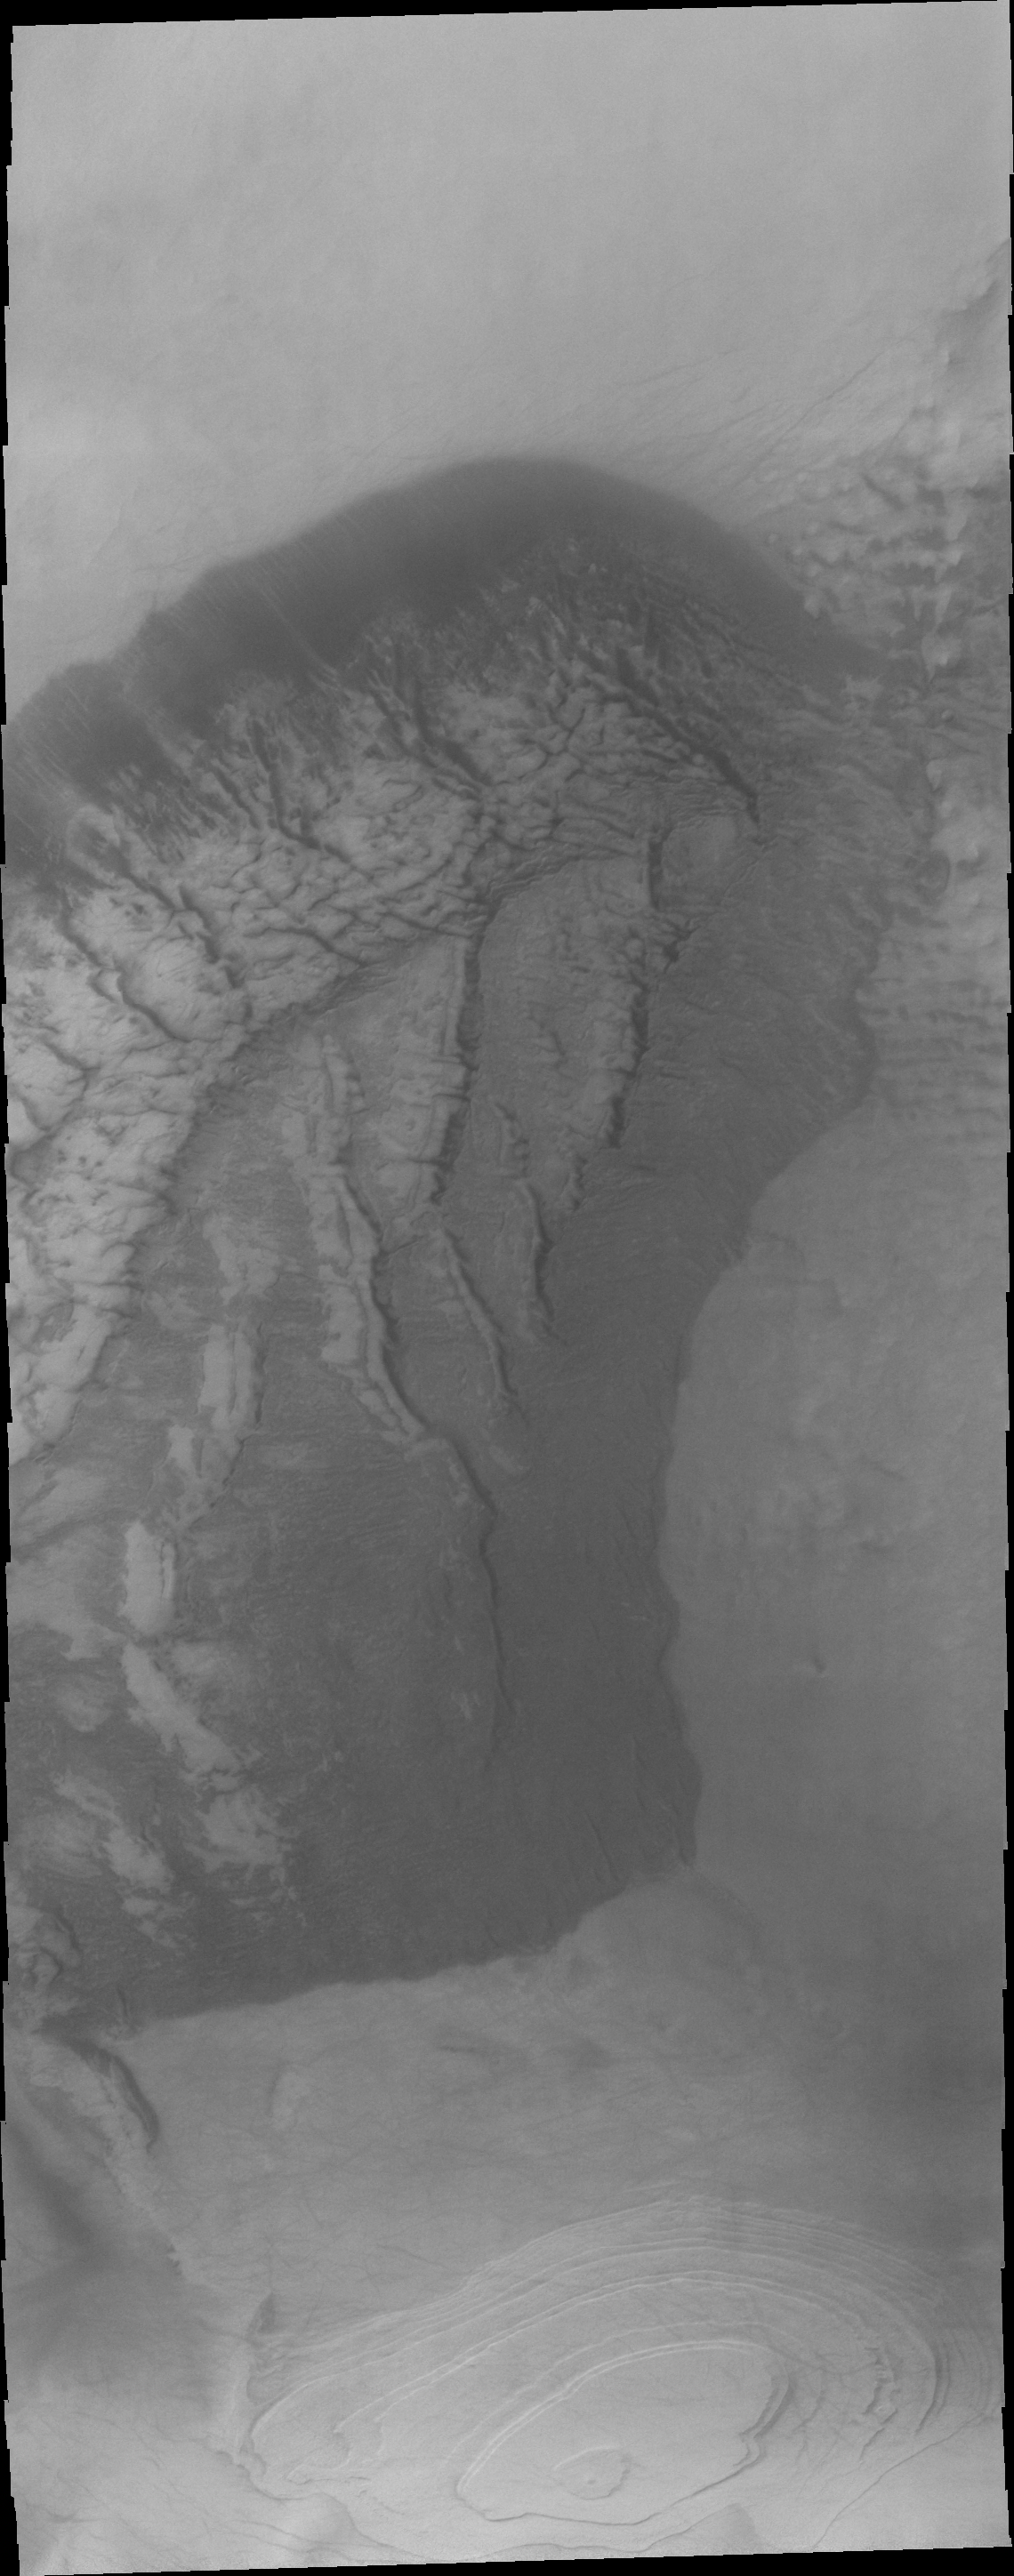

Jeans Crater

This VIS image of Jeans Crater shows a sand sheet with dune forms and a layered region to the south of the sand sheet.

Image information: VIS instrument. Latitude -69.6N, Longitude 153.5E. 20 meter/pixel resolution.

Please see the THEMIS Data Citation Note for details on crediting THEMIS images.

Note: this THEMIS visual image has not been radiometrically nor geometrically calibrated for this preliminary release. An empirical correction has been performed to remove instrumental effects. A linear shift has been applied in the cross-track and down-track direction to approximate spacecraft and planetary motion. Fully calibrated and geometrically projected images will be released through the Planetary Data System in accordance with Project policies at a later time.

NASA’s Jet Propulsion Laboratory manages the 2001 Mars Odyssey mission for NASA’s Office of Space Science, Washington, D.C. The Thermal Emission Imaging System (THEMIS) was developed by Arizona State University, Tempe, in collaboration with Raytheon Santa Barbara Remote Sensing. The THEMIS investigation is led by Dr. Philip Christensen at Arizona State University. Lockheed Martin Astronautics, Denver, is the prime contractor for the Odyssey project, and developed and built the orbiter. Mission operations are conducted jointly from Lockheed Martin and from JPL, a division of the California Institute of Technology in Pasadena.

Credit: NASA/JPL/ASU